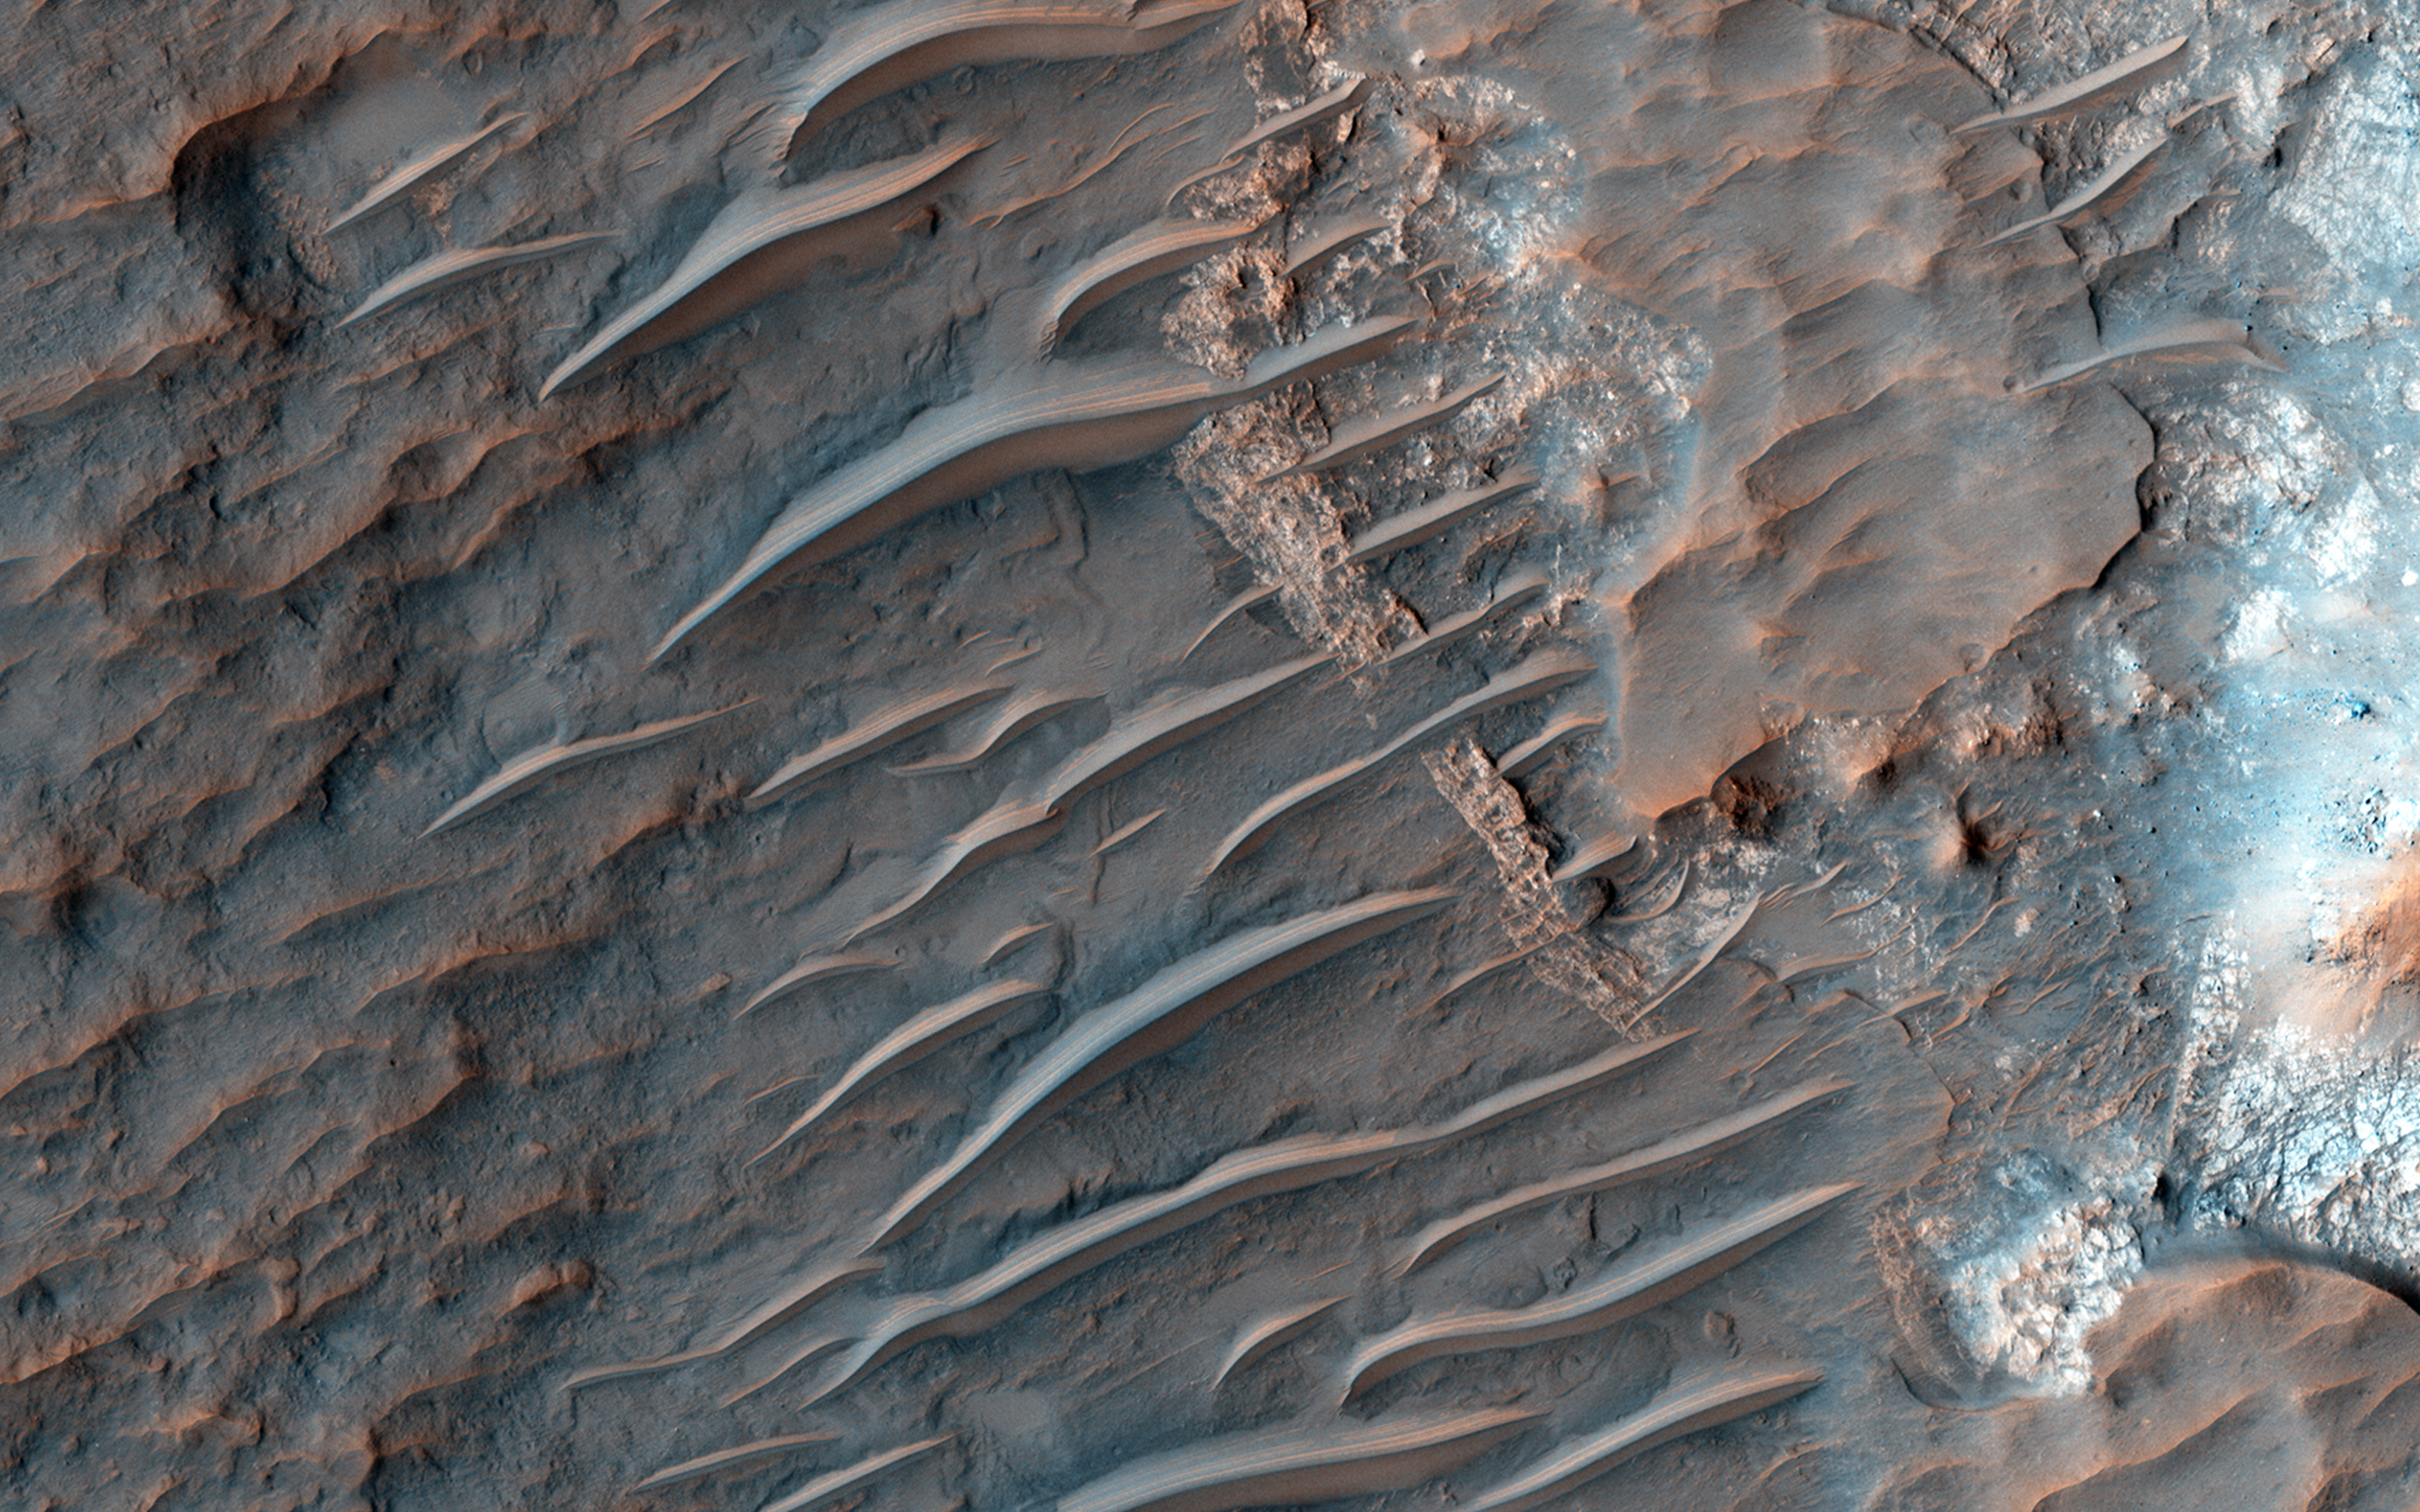

Banded TARs in Iapygia

The tropics of Mars are commonly littered with small bright ripples that were somehow shaped by the wind. Called “transverse aeolian ridges,” or TARs, the features stand up to 6 meters tall and are spaced a few tens of meters apart. They are typically oriented transverse to modern day wind directions, and often found in channels and crater interiors. The physical process that produces these features is still mysterious. Most TARs display no evidence of internal structure, so it is difficult to discern exactly how they were formed.

While validating a HiRISE digital terrain model of the area, Sarah Mattson of the University of Arizona discovered these rare banded TARs in Iapygia, south of Syrtis Major. These features resemble TARs elsewhere on Mars, except that they show bands or layers on their northwest faces but fewer or none on the southeast sides.

One possible interpretation of this strange layering is that these particular TARs are made up of wedge-shaped layers, as shown in the schematic cross-section illustrating the inferred structure of the TARs. If this hypothesis is correct, it implies that the ripples grew vertically over time, as material accreted at the crests of the ridges. It also suggests that the banded slopes faced upwind.

This observation might provide a valuable clue to the formation of TARs elsewhere on Mars, if they have a similar internal structure but that structure cannot be seen because they are made up of homogeneous materials that are uniform in color.

This is a stereo pair with ESP_021639_1610.

HiRISE is one of six instruments on NASA’s Mars Reconnaissance Orbiter. The University of Arizona, Tucson, operates HiRISE, which was built by Ball Aerospace & Technologies Corp., Boulder, Colorado. NASA’s Jet Propulsion Laboratory, a division of the California Institute of Technology in Pasadena, manages the Mars Reconnaissance Orbiter Project for NASA’s Science Mission Directorate, Washington.

Credit: NASA/JPL-Caltech/Univ. of Arizona